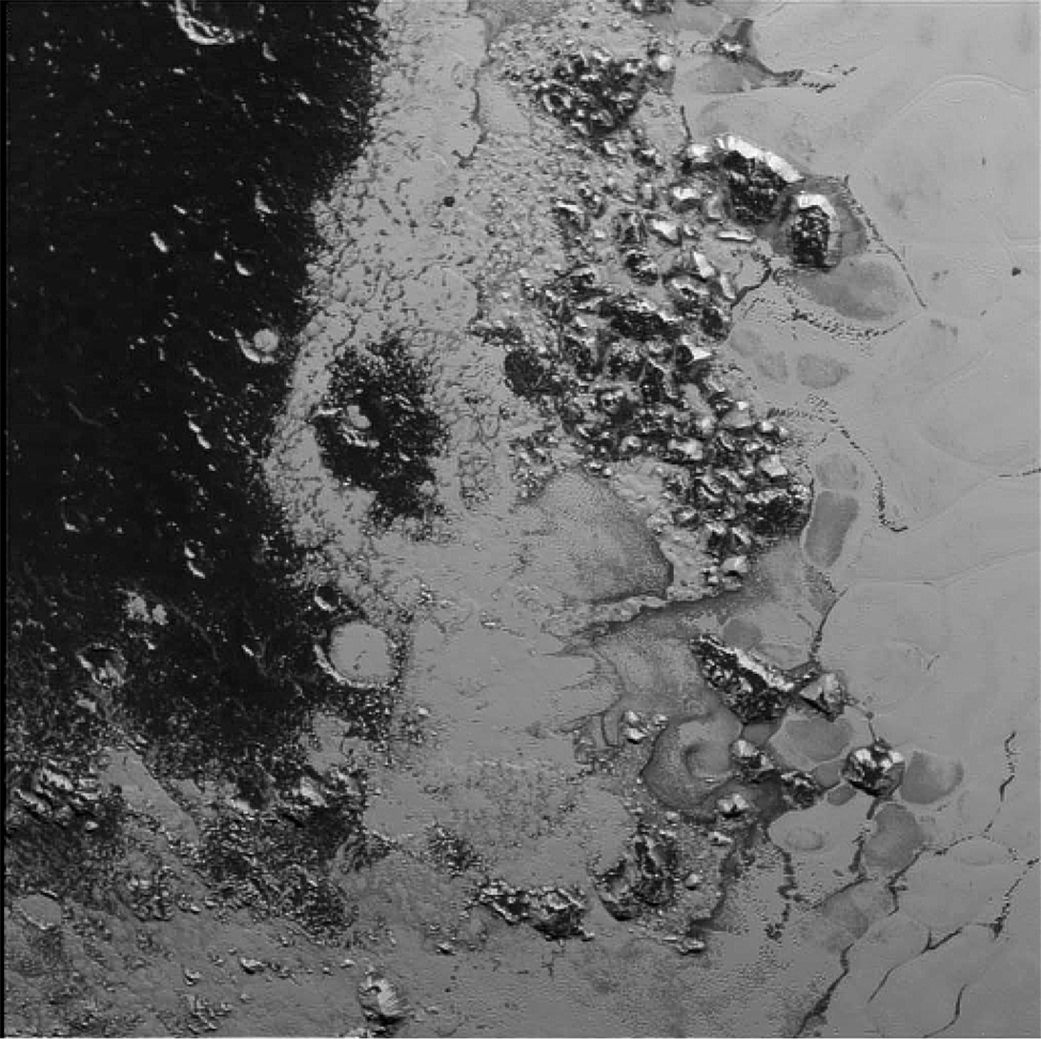

A Mountain Range within Pluto’s ‘Heart’

A newly discovered mountain range lies near the southwestern margin of Pluto’s heart-shaped Tombaugh Regio (Tombaugh Region), situated between bright, icy plains and dark, heavily-cratered terrain.

This image was acquired by NASA’s New Horizons’ Long Range Reconnaissance Imager (LORRI) on July 14, 2015, from a distance of 48,000 miles (77,000 kilometers) and sent back to Earth on July 20. Features as small as a half-mile (1 kilometer) across are visible.

These frozen peaks are estimated to be one-half mile to one mile (1-1.5 kilometers) high, about the same height as the United States’ Appalachian Mountains. The Norgay Montes (Norgay Mountains) discovered by New Horizons on July 15 more closely approximate the height of the taller Rocky Mountains

The names of features on Pluto have all been given on an informal basis by the New Horizons team.

The Johns Hopkins University Applied Physics Laboratory in Laurel, Maryland, designed, built, and operates the New Horizons spacecraft, and manages the mission for NASA’s Science Mission Directorate. The Southwest Research Institute, based in San Antonio, leads the science team, payload operations and encounter science planning. New Horizons is part of the New Frontiers Program managed by NASA’s Marshall Space Flight Center in Huntsville, Alabama.

Credit: NASA/Johns Hopkins University Applied Physics Laboratory/Southwest Research Institute